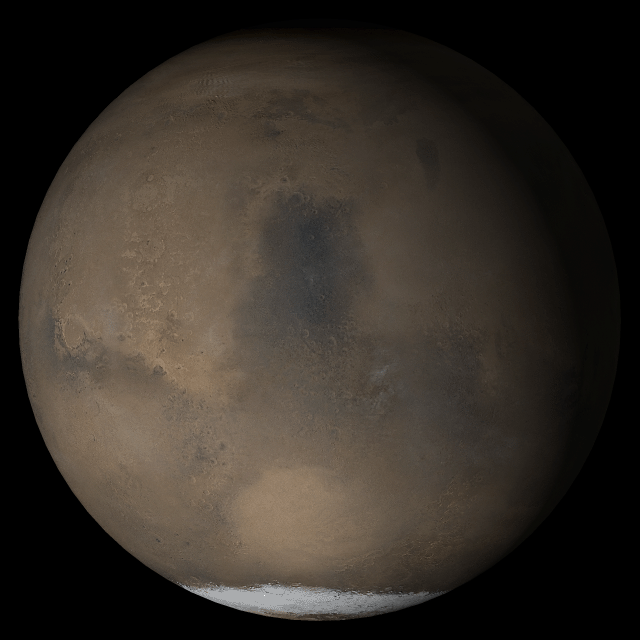

Mars at Ls 211°: Syrtis Major

17 May 2005
This picture is a composite of Mars Global Surveyor (MGS) Mars Orbiter Camera (MOC) daily global images acquired at Ls 211° during a previous Mars year. This month, Mars looks similar, as Ls 211° occurs in mid-May 2005. The picture shows the Syrtis Major face of Mars. Over the course of the month, additional faces of Mars as it appears at this time of year are being posted for MOC Picture of the Day. Ls, solar longitude, is a measure of the time of year on Mars. Mars travels 360° around the Sun in 1 Mars year. The year begins at Ls 0°, the start of northern spring and southern autumn.

Season: Northern Autumn/Southern Spring

Credit: NASA/JPL/Malin Space Science Systems